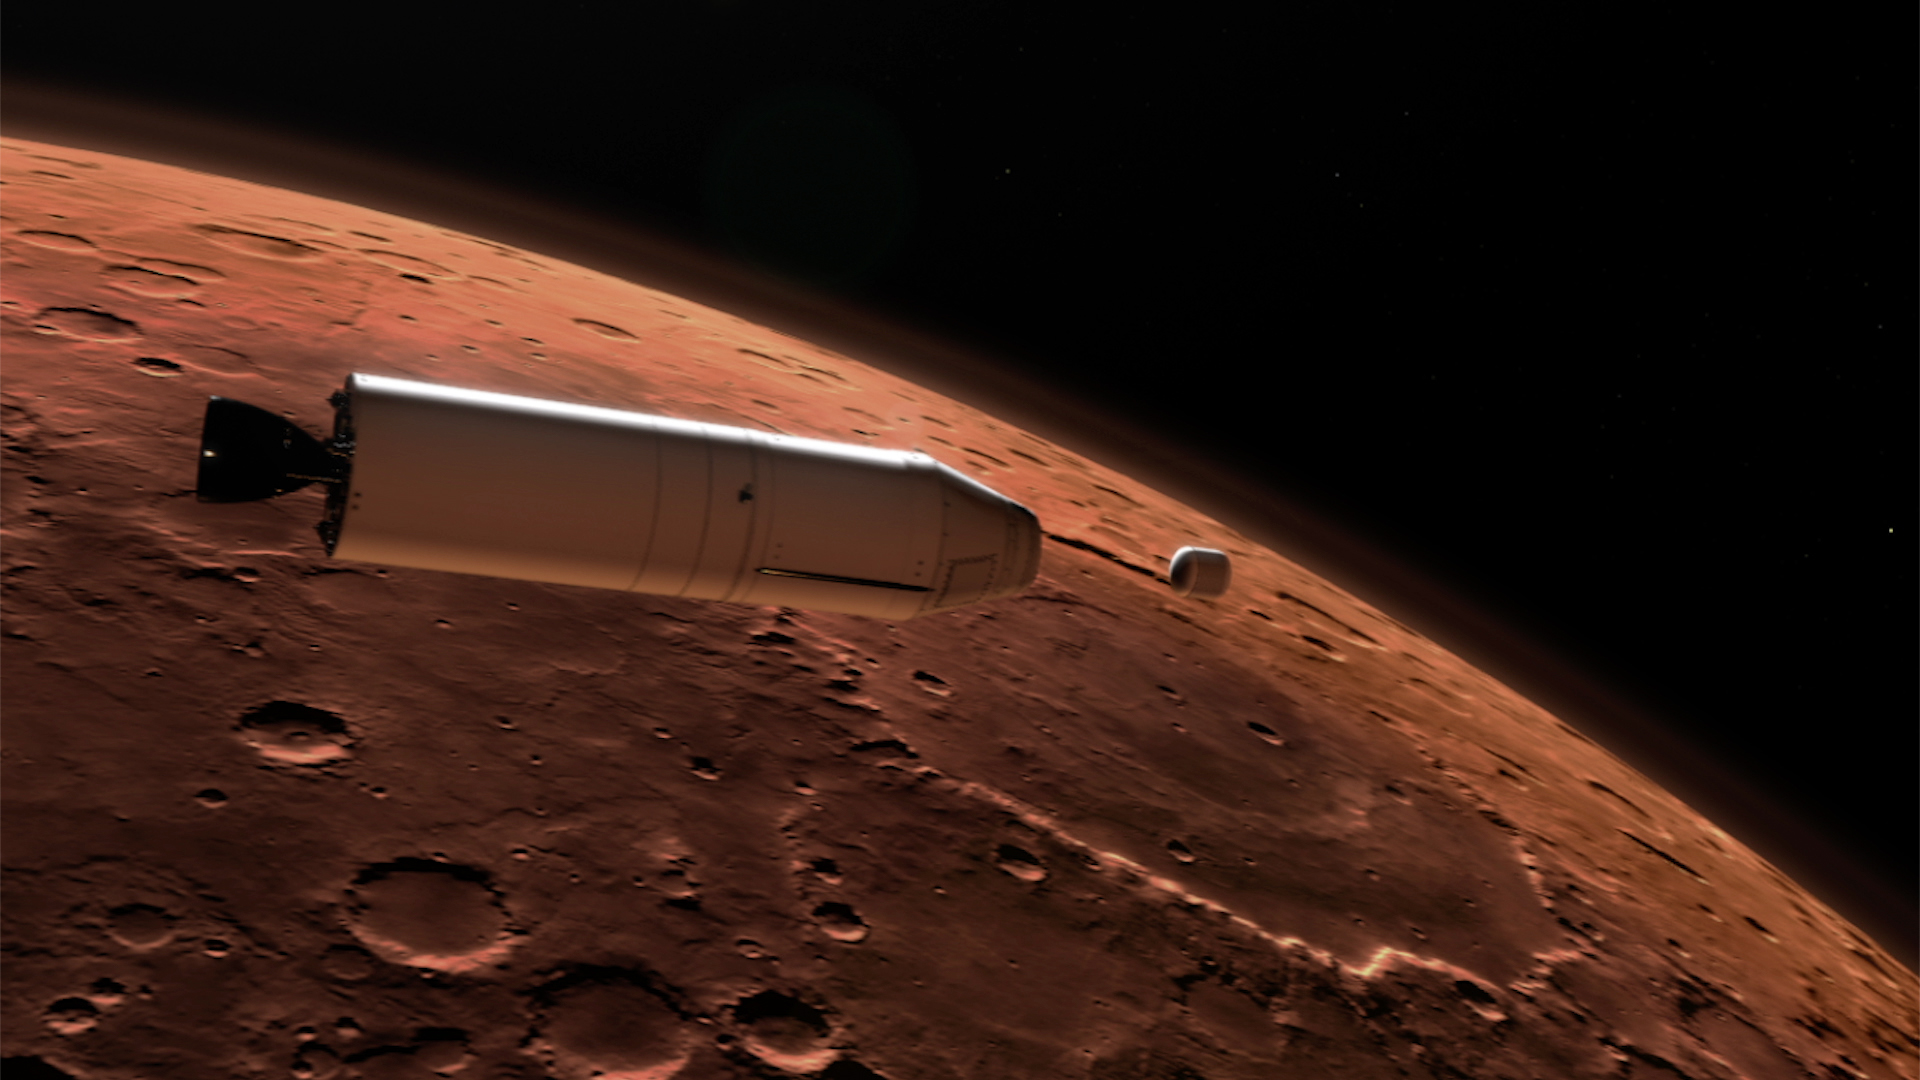

Mars Ascent Vehicle Deploying Sample Container in Orbit (Artist’s Concept)

As part of a Mars sample return mission, a rocket will carry a container of sample tubes with Martian rock and soil samples into orbit around Mars and release it for pick up by another spacecraft. This illustration shows a concept for a Mars Ascent Vehicle (left) releasing a sample container (right) high above the Martian surface.

NASA and the European Space Agency are solidifying concepts for a Mars sample return mission after NASA’s Mars 2020 rover collects rock and soil samples and stores them in sealed tubes on the planet’s surface for potential future return to Earth.

NASA will deliver a Mars lander in the vicinity of Jezero Crater, where Mars 2020 will have collected and cached samples. The lander will carry a NASA rocket (the Mars Ascent Vehicle) along with an ESA Sample Fetch Rover that is roughly the size of NASA’s Opportunity Mars rover. The fetch rover will gather the cached samples and carry them back to the lander for transfer to the ascent vehicle; additional samples could also be delivered directly by Mars 2020. The ascent vehicle will then launch from the surface and deploy a special container holding the samples into Mars orbit.

ESA will put a spacecraft in orbit around Mars before the ascent vehicle launches. This spacecraft will rendezvous with and capture the orbiting samples before returning them to Earth. NASA will provide the payload module for the orbiter.

Credit: NASA/JPL-Caltech